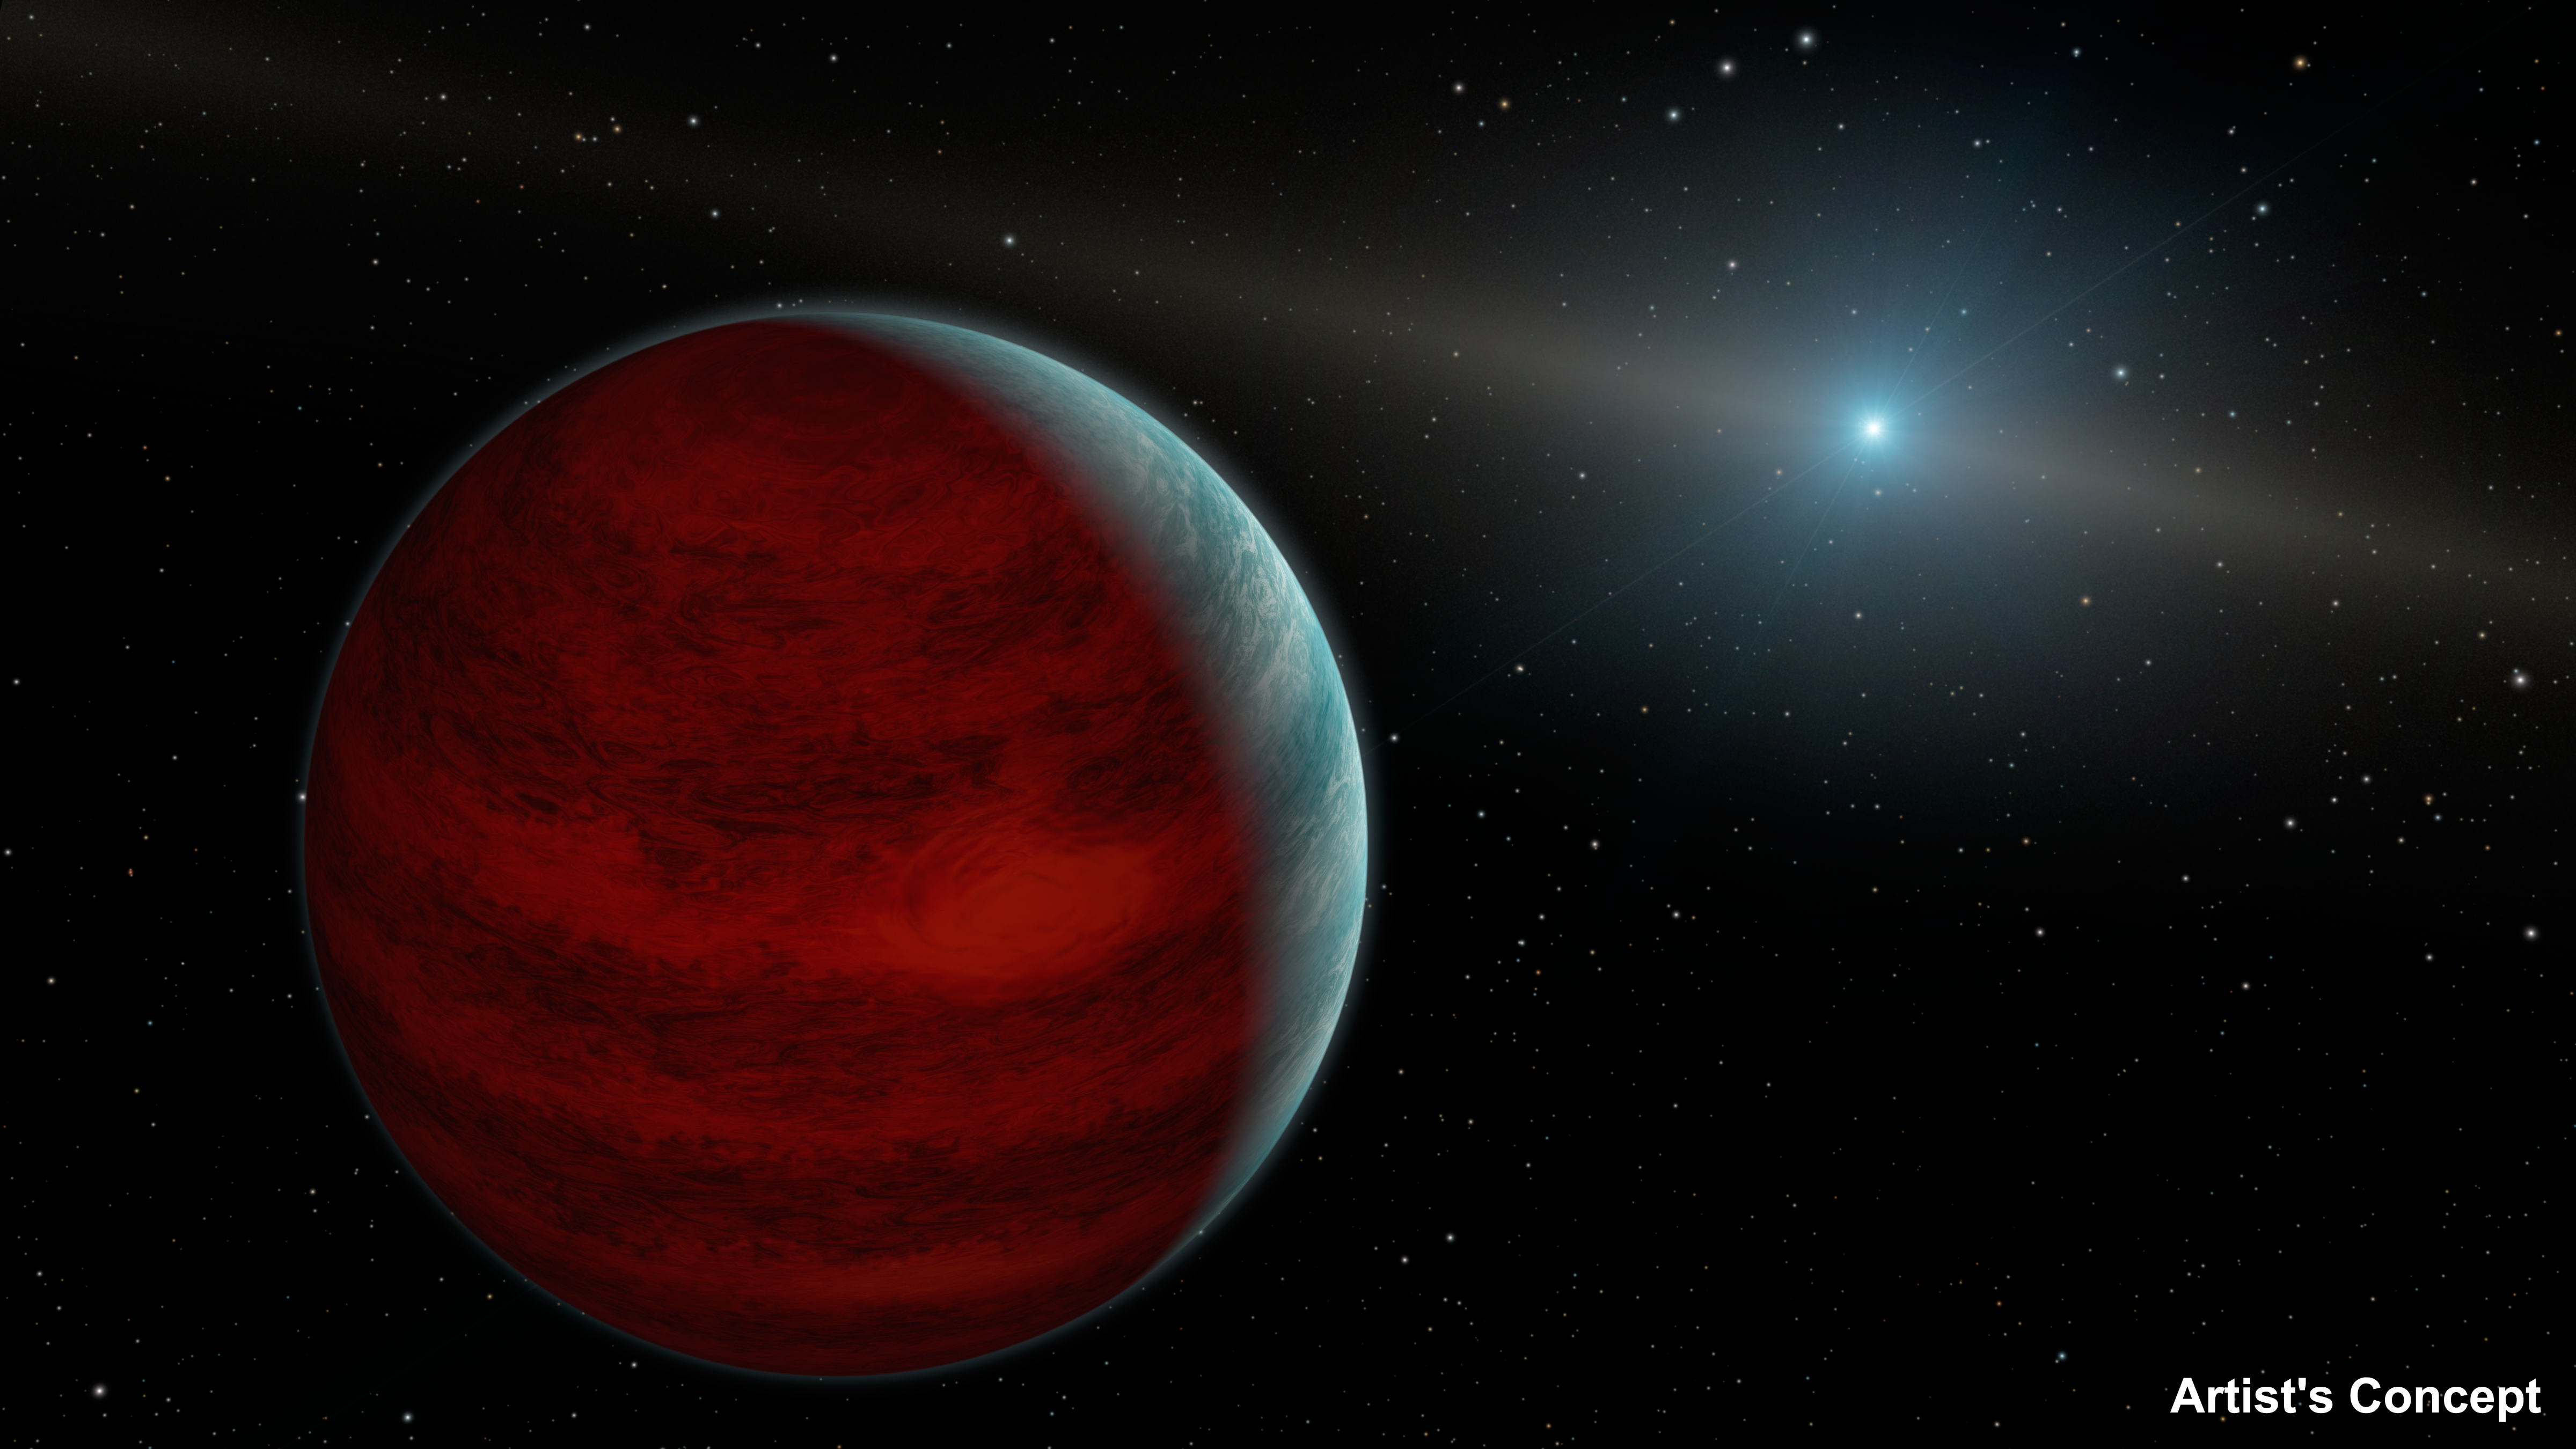

Hypothetical ‘Rejuvenated’ Planets (Artist’s Concept)

This artist’s concept shows a hypothetical “rejuvenated” planet — a gas giant that has reclaimed its youthful infrared glow. NASA’s Spitzer Space Telescope found tentative evidence for one such planet around a dead star, or white dwarf, called PG 0010+280 (depicted as white dot in illustration).

When planets are young, they are warm and toasty due to internal heat left over from their formation. Planets cool over time — until they are possibly rejuvenated.

The theory goes that this Jupiter-like planet, which orbits far from its star, would accumulate some of the material sloughed off by its star as the star was dying. The material would cause the planet to swell in mass. As the material fell onto the planet, it would heat up due to friction and glow with infrared light.

The final result would be an old planet, billions of years in age, radiating infrared light as it did in its youth.

Spitzer detected an excess infrared light around the white dwarf PG 0010+280. Astronomers aren’t sure where the light is coming from, but one possibility is a rejuvenated planet. Future observations may help solve the mystery.

A Jupiter-like planet is about ten times the size of a white dwarf. White dwarfs are about the size of Earth, so one white dwarf would easily fit into the Great Red Spot on Jupiter!

NASA’s Jet Propulsion Laboratory, Pasadena, California, manages the Spitzer Space Telescope mission for NASA’s Science Mission Directorate, Washington. Science operations are conducted at the Spitzer Science Center at the California Institute of Technology in Pasadena. Spacecraft operations are based at Lockheed Martin Space Systems Company, Littleton, Colorado. Data are archived at the Infrared Science Archive housed at the Infrared Processing and Analysis Center at Caltech. Caltech manages JPL for NASA.

Credit: NASA/JPL-Caltech